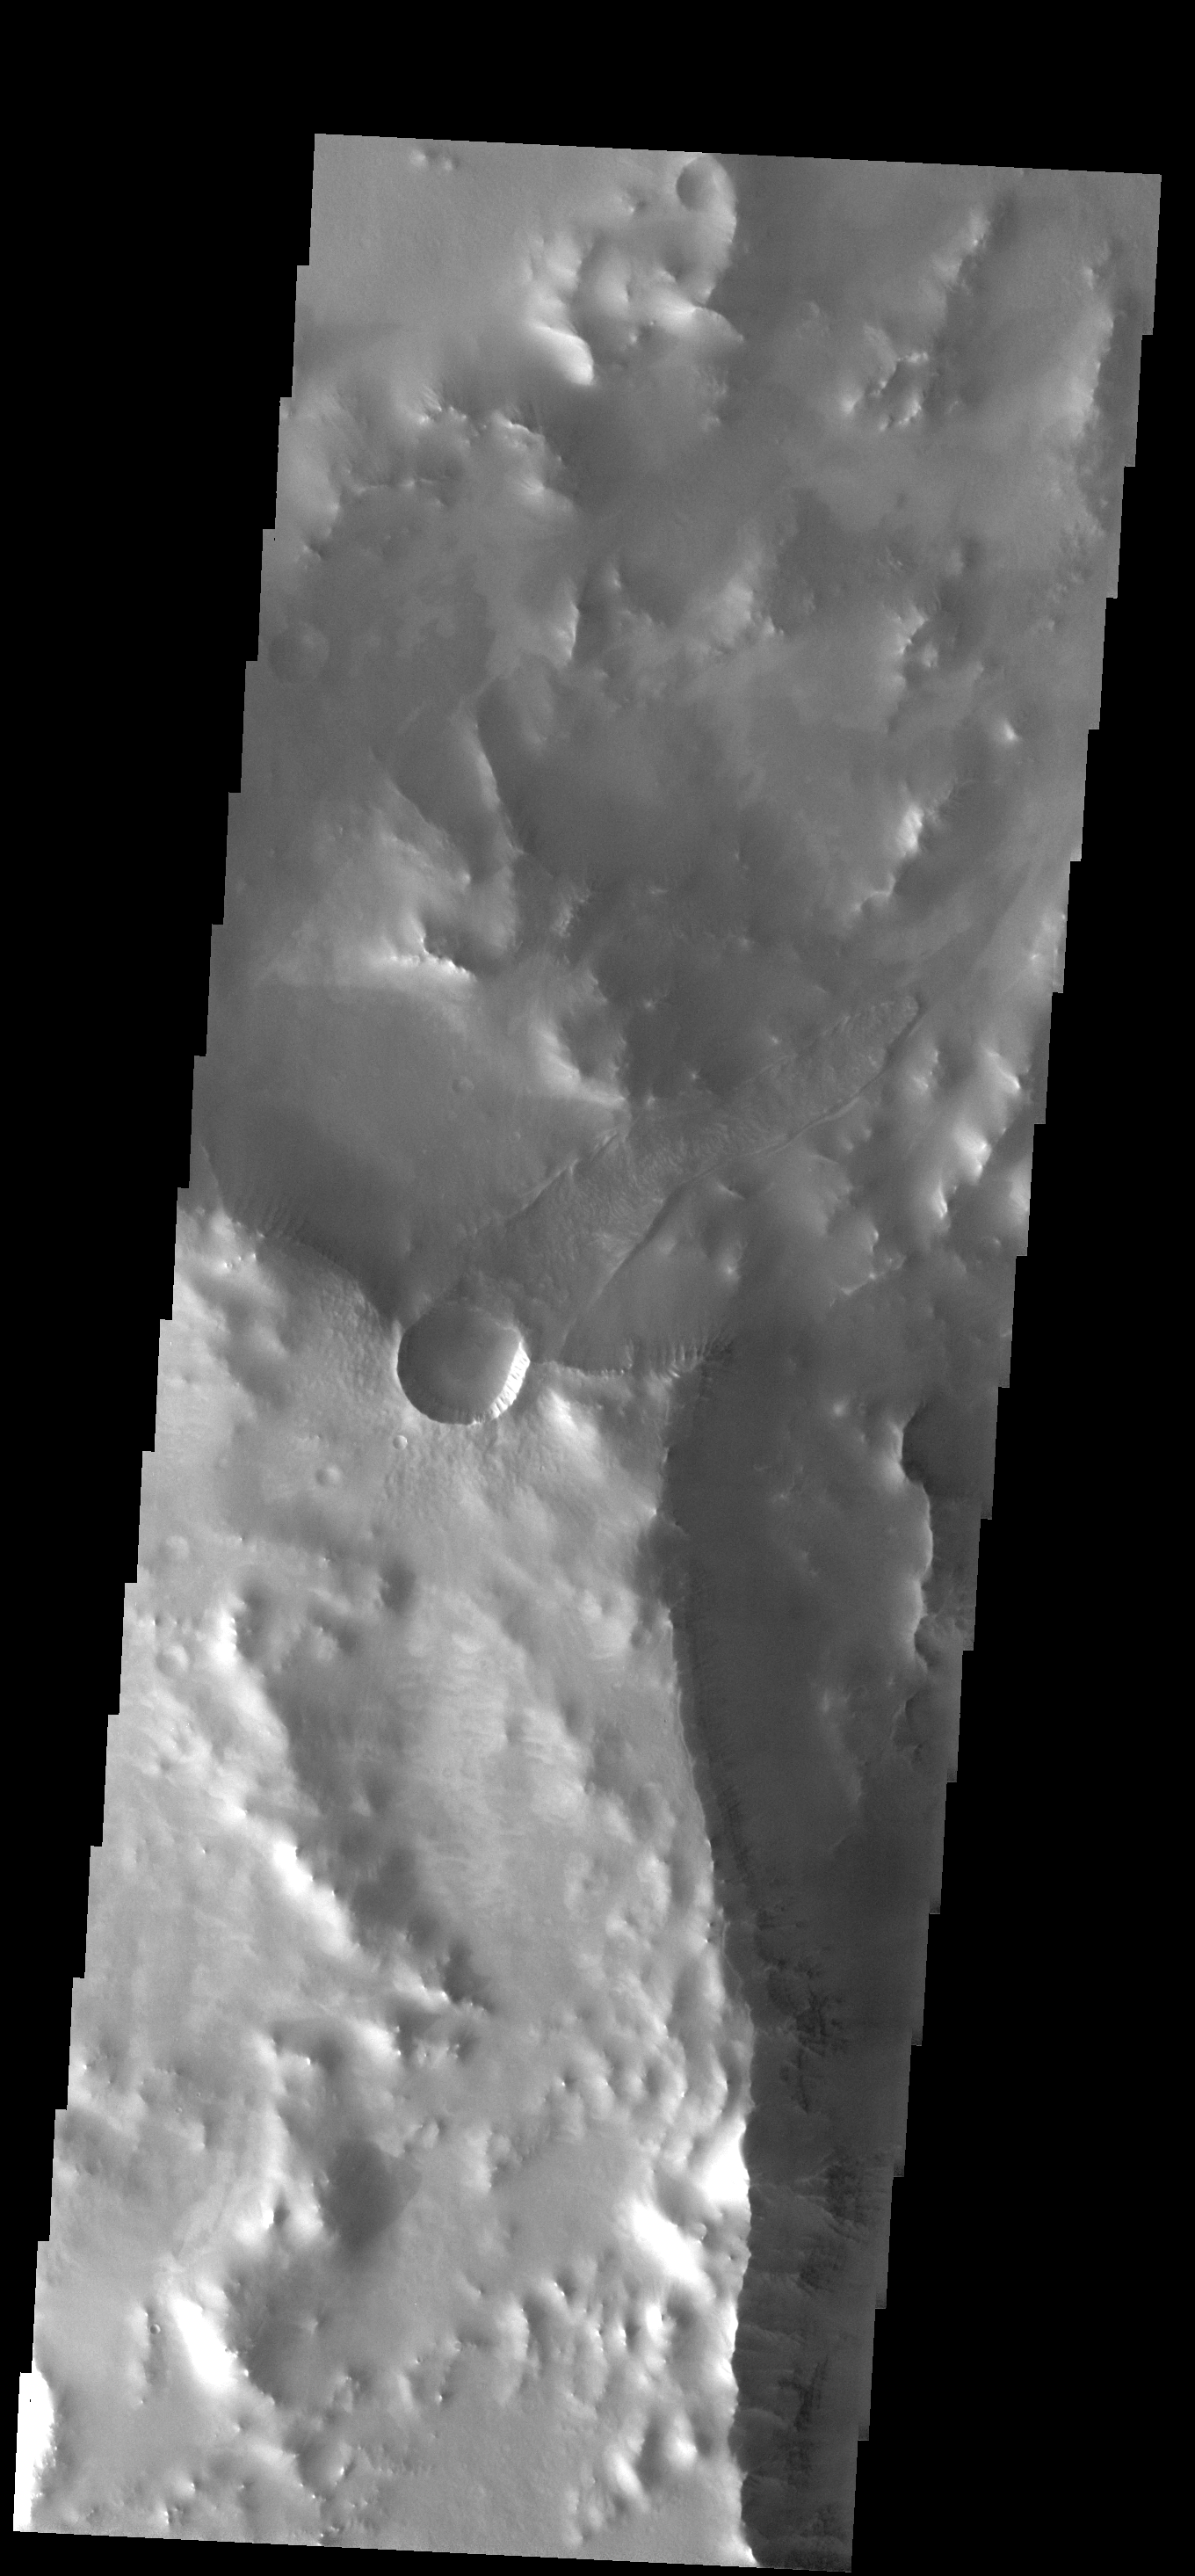

Downhill Run

The small crater in this image is located bordering the much larger Oudemans Crater. The long landslide could have occurred during the formation of the small crater, or much later due to instabilities remaining after crater formation. Note the dust slide that continues downhill from the end of the landslide.

Image information: VIS instrument. Latitude -9.5N, Longitude 267.2E. 18 meter/pixel resolution.

Please see the THEMIS Data Citation Note for details on crediting THEMIS images.

Note: this THEMIS visual image has not been radiometrically nor geometrically calibrated for this preliminary release. An empirical correction has been performed to remove instrumental effects. A linear shift has been applied in the cross-track and down-track direction to approximate spacecraft and planetary motion. Fully calibrated and geometrically projected images will be released through the Planetary Data System in accordance with Project policies at a later time.

NASA’s Jet Propulsion Laboratory manages the 2001 Mars Odyssey mission for NASA’s Office of Space Science, Washington, D.C. The Thermal Emission Imaging System (THEMIS) was developed by Arizona State University, Tempe, in collaboration with Raytheon Santa Barbara Remote Sensing. The THEMIS investigation is led by Dr. Philip Christensen at Arizona State University. Lockheed Martin Astronautics, Denver, is the prime contractor for the Odyssey project, and developed and built the orbiter. Mission operations are conducted jointly from Lockheed Martin and from JPL, a division of the California Institute of Technology in Pasadena.

Credit: NASA/JPL/ASU